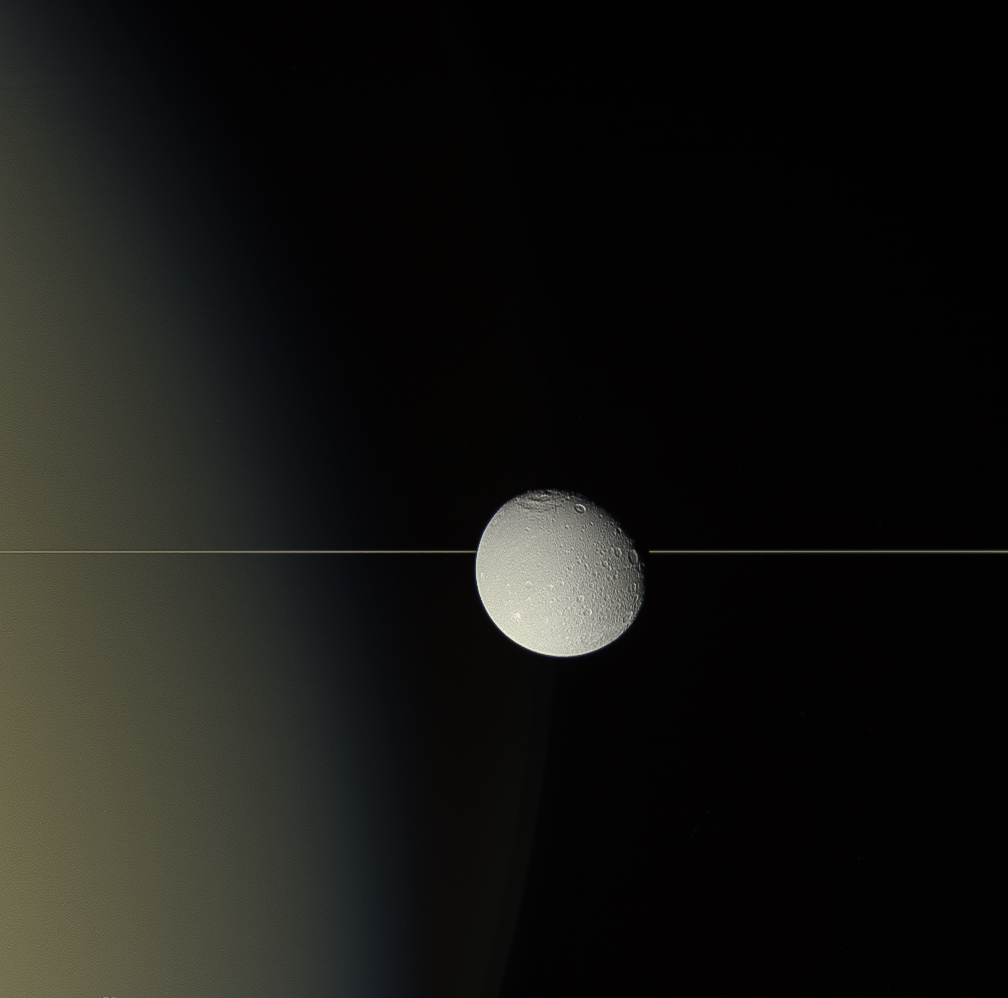

Dione on the Edge

Saturn’s moon Dione drifts before the planet’s rings, seen here almost edge on. For all their immense width, the rings are relatively paper-thin, about 30 feet (10 meters) in most places. For its part, Dione is about 698 miles (1,123 kilometers) across.

This natural-color view was obtained on Aug. 17, 2015 with Cassini’s wide-angle camera at a distance of approximately 66,200 miles (106,500 kilometers) from Dione.

The Cassini spacecraft ended its mission on Sept. 15, 2017

The Cassini mission is a cooperative project of NASA, ESA (the European Space Agency) and the Italian Space Agency. The Jet Propulsion Laboratory, a division of Caltech in Pasadena, manages the mission for NASA’s Science Mission Directorate, Washington. The Cassini orbiter and its two onboard cameras were designed, developed and assembled at JPL. The imaging operations center is based at the Space Science Institute in Boulder, Colorado.

Credit: NASA/JPL-Caltech/Space Science Institute